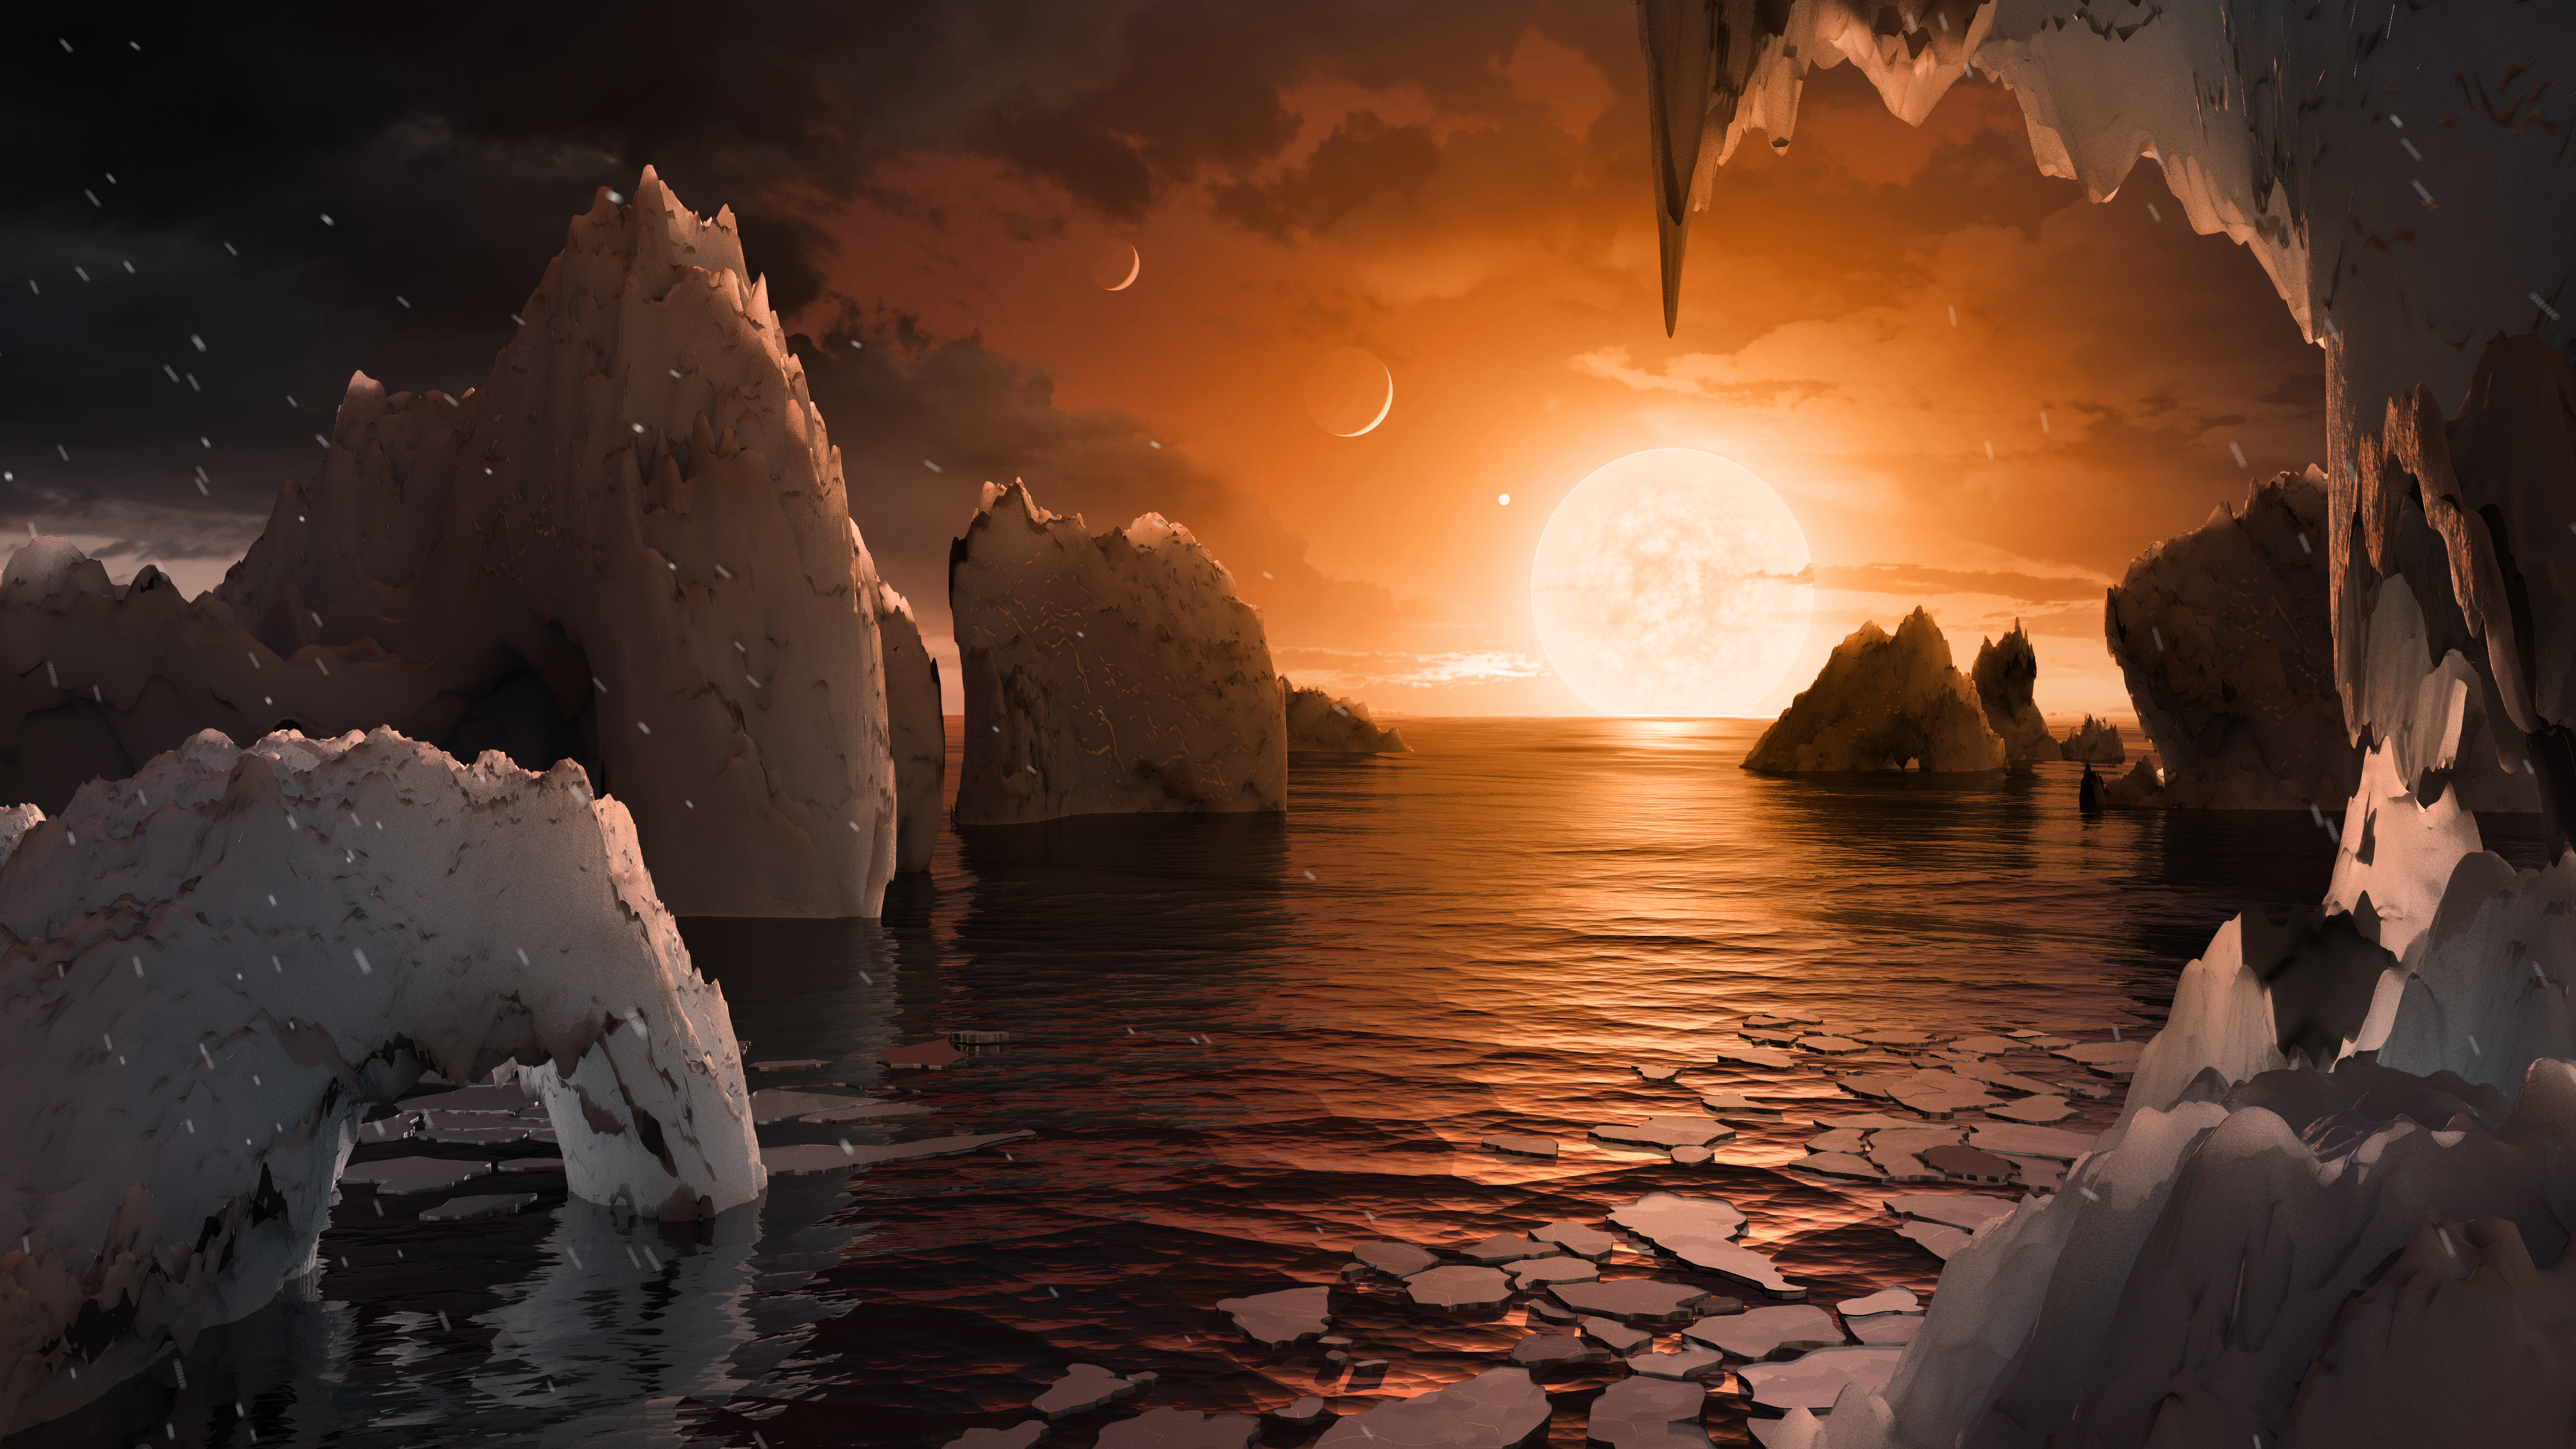

Surface of TRAPPIST-1f

This artist's concept allows us to imagine what it would be like to stand on the surface of the exoplanet TRAPPIST-1f, located in the TRAPPIST-1 system in the constellation Aquarius.

Because this planet is thought to be tidally locked to its star, meaning the same face of the planet is always pointed at the star, there would be a region called the terminator that perpetually divides day and night. If the night side is icy, the day side might give way to liquid water in the area where sufficient starlight hits the surface.

One of the unusual features of TRAPPIST-1 planets is how close they are to each other -- so close that other planets could be visible in the sky from the surface of each one. In this view, the planets in the sky correspond to TRAPPIST1e (top left crescent), d (middle crescent) and c (bright dot to the lower right of the crescents). TRAPPIST-1e would appear about the same size as the moon and TRAPPIST1-c is on the far side of the star. The star itself, an ultra-cool dwarf, would appear about three times larger than our own sun does in Earth's skies.

The TRAPPIST-1 system has been revealed through observations from NASA's Spitzer Space Telescope and the ground-based TRAPPIST (TRAnsiting Planets and PlanetesImals Small Telescope) telescope, as well as other ground-based observatories. The system was named for the TRAPPIST telescope.

NASA's Jet Propulsion Laboratory, Pasadena, California, manages the Spitzer Space Telescope mission for NASA's Science Mission Directorate, Washington. Science operations are conducted at the Spitzer Science Center at Caltech in Pasadena. Spacecraft operations are based at Lockheed Martin Space Systems Company, Littleton, Colorado. Data are archived at the Infrared Science Archive housed at Caltech/IPAC. Caltech manages JPL for NASA.

Credit: NASA/JPL-Caltech/T. Pyle (IPAC)